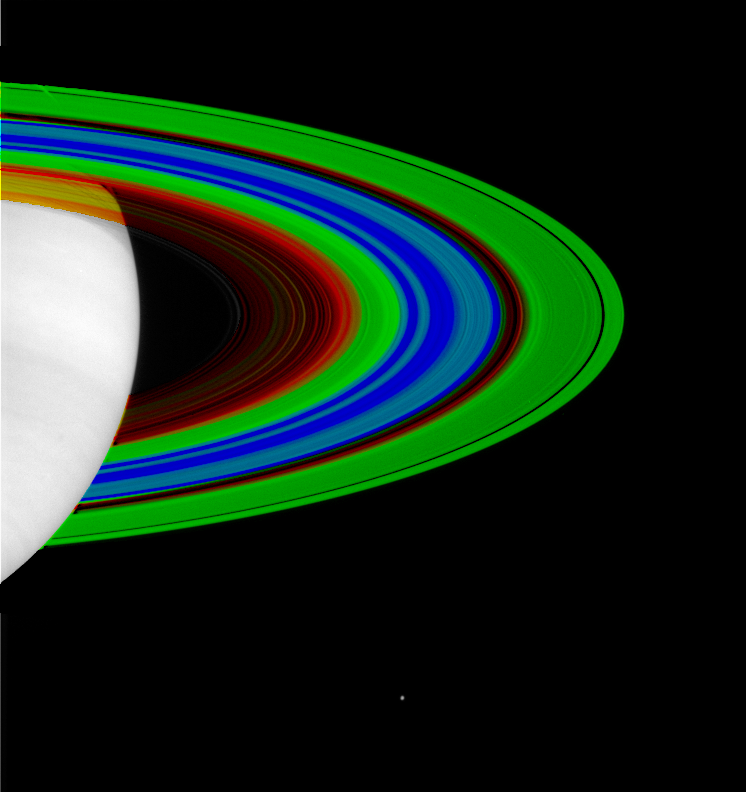

Saturn’s Rings, Cold and Colder

The varying temperatures of Saturn’s rings are depicted here in this false-color image from the Cassini spacecraft.

This image represents the most detailed look to date at the temperature of Saturn’s rings. The image was made from data taken by Cassini’s composite infrared spectrometer instrument.

Red represents temperatures of about 110 Kelvin (-261 degrees Fahrenheit), and blue 70 Kelvin (-333 degrees Fahrenheit). Green is equivalent to 90 Kelvin (-298 degrees Fahrenheit). Water freezes at 273 Kelvin (32 degrees Fahrenheit). The spatial resolution of the ring portion of the image is 200 kilometers (124 miles).

The data show that the opaque region of the rings, like the outer A ring (on the far right) and the middle B ring, are cooler, while more transparent sections, like the Cassini Division (in red just inside the A ring) or the inner C ring (shown in yellow and red), are relatively warmer.

The temperature data were taken on July 1, 2004, of the unlit side of the rings. In order to show the full breadth of the rings, a strip of temperature data was mapped onto a picture of the lit side of the rings taken with the Cassini narrow angle camera on May 11, 2004, a little over a month before Saturn orbit insertion. Cassini is too close to the planet and hence no pictures of the unlit side of the rings are available, so the temperature data were mapped onto a picture of the lit side of rings. Saturn is overexposed and pure white in this picture. Saturn’s moon Enceladus is visible below the rings, toward the centerThe original picture and caption are available at PIA05410.

The Cassini-Huygens mission is a cooperative project of NASA, the European Space Agency and the Italian Space Agency. The Jet Propulsion Laboratory, a division of the California Institute of Technology in Pasadena, manages the Cassini-Huygens mission for NASA’s Science and Mission Directorate, Washington, D.C. The Cassini orbiter was designed, developed and assembled at JPL. The Composite Infrared Spectrometer team is based at NASA’s Goddard Space Flight Center, Greenbelt, Md.

Credit: NASA/JPL/GSFC/Ames